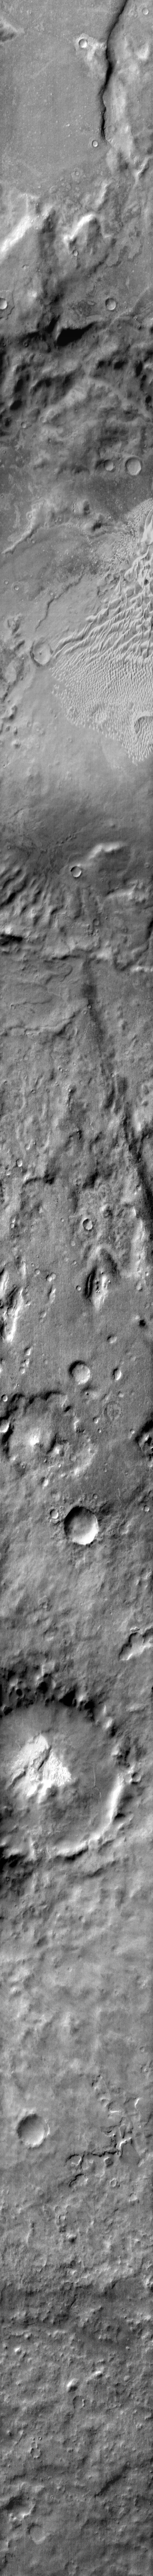

Russell Crater in IR

This daytime infrared image shows part of the extensive dune field on the floor of Russell Crater. Sand dunes appear bright in daytime infrared due to their being warmer than the surrounding materials.

Image information: IR instrument. Latitude -56.8N, Longitude 11.3E. 111 meter/pixel resolution.

Please see the THEMIS Data Citation Note for details on crediting THEMIS images.

Note: this THEMIS visual image has not been radiometrically nor geometrically calibrated for this preliminary release. An empirical correction has been performed to remove instrumental effects. A linear shift has been applied in the cross-track and down-track direction to approximate spacecraft and planetary motion. Fully calibrated and geometrically projected images will be released through the Planetary Data System in accordance with Project policies at a later time.

NASA’s Jet Propulsion Laboratory manages the 2001 Mars Odyssey mission for NASA’s Office of Space Science, Washington, D.C. The Thermal Emission Imaging System (THEMIS) was developed by Arizona State University, Tempe, in collaboration with Raytheon Santa Barbara Remote Sensing. The THEMIS investigation is led by Dr. Philip Christensen at Arizona State University. Lockheed Martin Astronautics, Denver, is the prime contractor for the Odyssey project, and developed and built the orbiter. Mission operations are conducted jointly from Lockheed Martin and from JPL, a division of the California Institute of Technology in Pasadena.

Credit: NASA/JPL/ASU